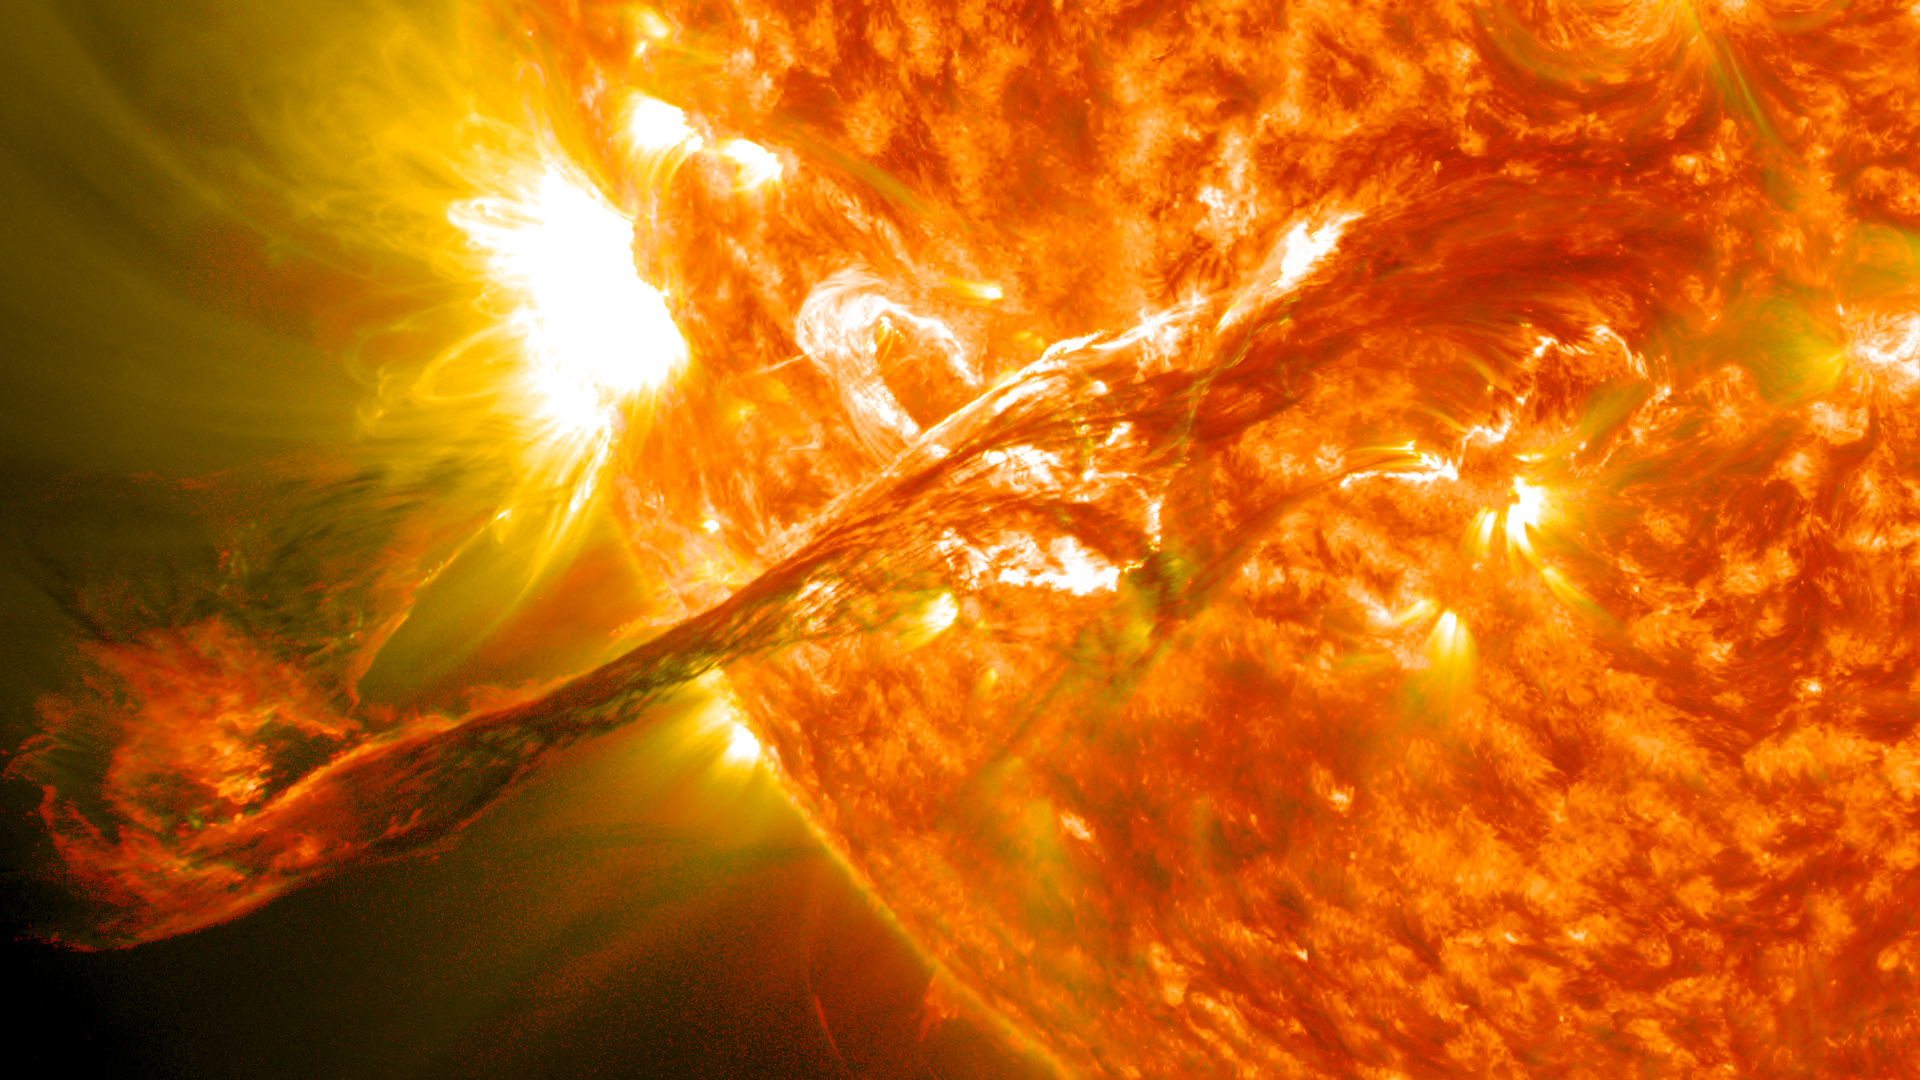

Magnificent CME Erupts on the Sun - August 31

Solar Flare Extremely energetic objects permeate the universe. But close to home, the sun produces its own dazzling lightshow, producing the largest explosions in our solar system and driving powerful solar storms.. When solar activity contorts and realigns the sun’s magnetic fields, vast amounts of energy can be driven into space. This phenomenon can create a sudden flash of light—a solar flare. Flares typically last a few minutes and unleash energies equivalent to millions of hydrogen bombs. The above picture features a filament eruption on the sun, accompanied by solar flares. To learn more about solar flares, go to NASA’s SDO mission: www.nasa.gov/sdo --------------------------------- Original caption: Click here to view an image showing the size of this CME compared to the size of Earth: bit.ly/RkYr7z On August 31, 2012 a long filament of solar material that had been hovering in the sun's atmosphere, the corona, erupted out into space at 4:36 p.m. EDT. The coronal mass ejection, or CME, traveled at over 900 miles per second. The CME did not travel directly toward Earth, but did connect with Earth's magnetic environment, or magnetosphere, causing aurora to appear on the night of Monday, September 3. Pictured here is a lighten blended version of the 304 and 171 angstrom wavelengths. Cropped

Credit: NASA/GSFC/SDO